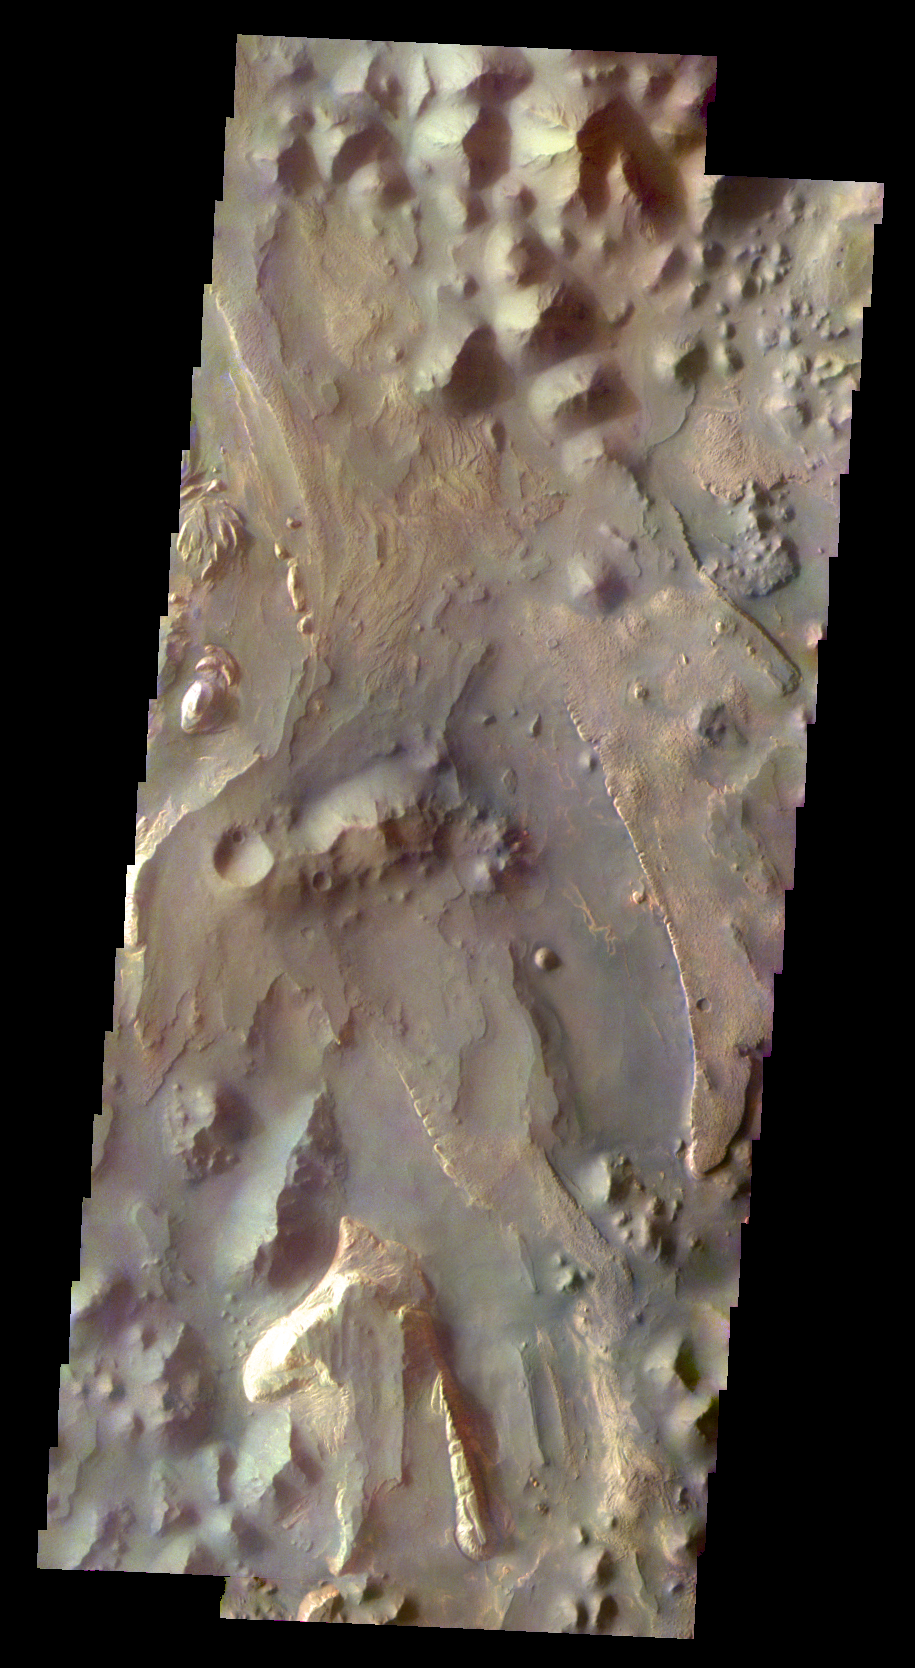

Martian Color #1

This two frame mosaic shows part of Aureum Chaos.

This color treatment is the result of a collaboration between THEMIS team members at Cornell University and space artist Don Davis, who is an expert on true-color renderings of planetary and astronomical objects. Davis began with calibrated and co-registered THEMIS VIS multi-band radiance files produced by the Cornell group. Using as a guide true-color imaging from spacecraft and his own personal experience at Mt. Wilson and other observatories, he performed a manual color balance to display the spectral capabilities of the THEMIS imager within the context of other Mars observations. He also did some manual smoothing along with other image processing to minimize the effects of residual scattered light in the images.

Image information: VIS instrument. Latitude -3.6N, Longitude 332.8E. 36 meter/pixel resolution.

Please see the THEMIS Data Citation Note for details on crediting THEMIS images.

Note: this THEMIS visual image has not been radiometrically nor geometrically calibrated for this preliminary release. An empirical correction has been performed to remove instrumental effects. A linear shift has been applied in the cross-track and down-track direction to approximate spacecraft and planetary motion. Fully calibrated and geometrically projected images will be released through the Planetary Data System in accordance with Project policies at a later time.

NASA’s Jet Propulsion Laboratory manages the 2001 Mars Odyssey mission for NASA’s Office of Space Science, Washington, D.C. The Thermal Emission Imaging System (THEMIS) was developed by Arizona State University, Tempe, in collaboration with Raytheon Santa Barbara Remote Sensing. The THEMIS investigation is led by Dr. Philip Christensen at Arizona State University. Lockheed Martin Astronautics, Denver, is the prime contractor for the Odyssey project, and developed and built the orbiter. Mission operations are conducted jointly from Lockheed Martin and from JPL, a division of the California Institute of Technology in Pasadena.

Credit: NASA/JPL/ASU